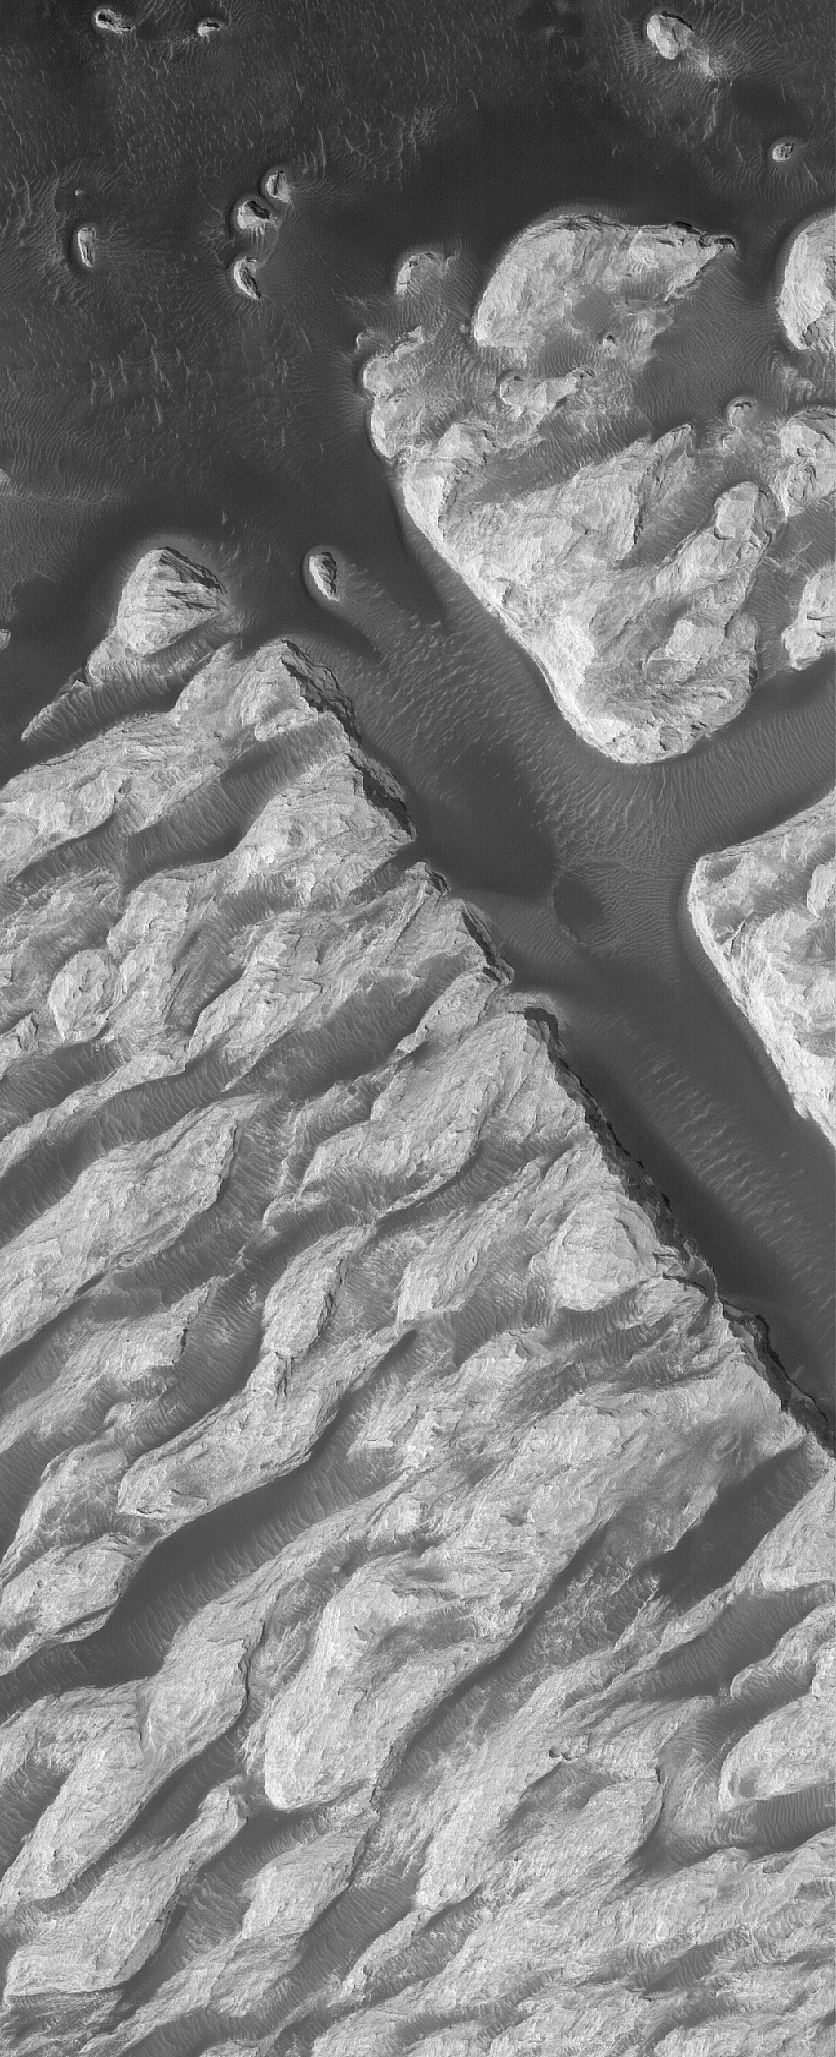

White Rock

14 November 2005
This Mars Global Surveyor (MGS) Mars Orbiter Camera (MOC) image shows a portion of the famous “White Rock” feature in Pollack Crater in the Sinus Sabaeus region of Mars. The light-toned rock is not really white, but its light tone caught the eye of Mars geologists as far back as 1972, when it was first spotted in images acquired by Mariner 9. The light-toned materials are probably the remains of a suite of layered sediments that once spread completely across the interior of Pollack Crater. Dark materials in this image include sand dunes and large ripples.

Location near: 8.1°S, 335.1°W
Image width: width: ~3 km (~1.9 mi)
Illumination from: lower left
Season: Southern Summer

Credit: NASA/JPL/Malin Space Science Systems